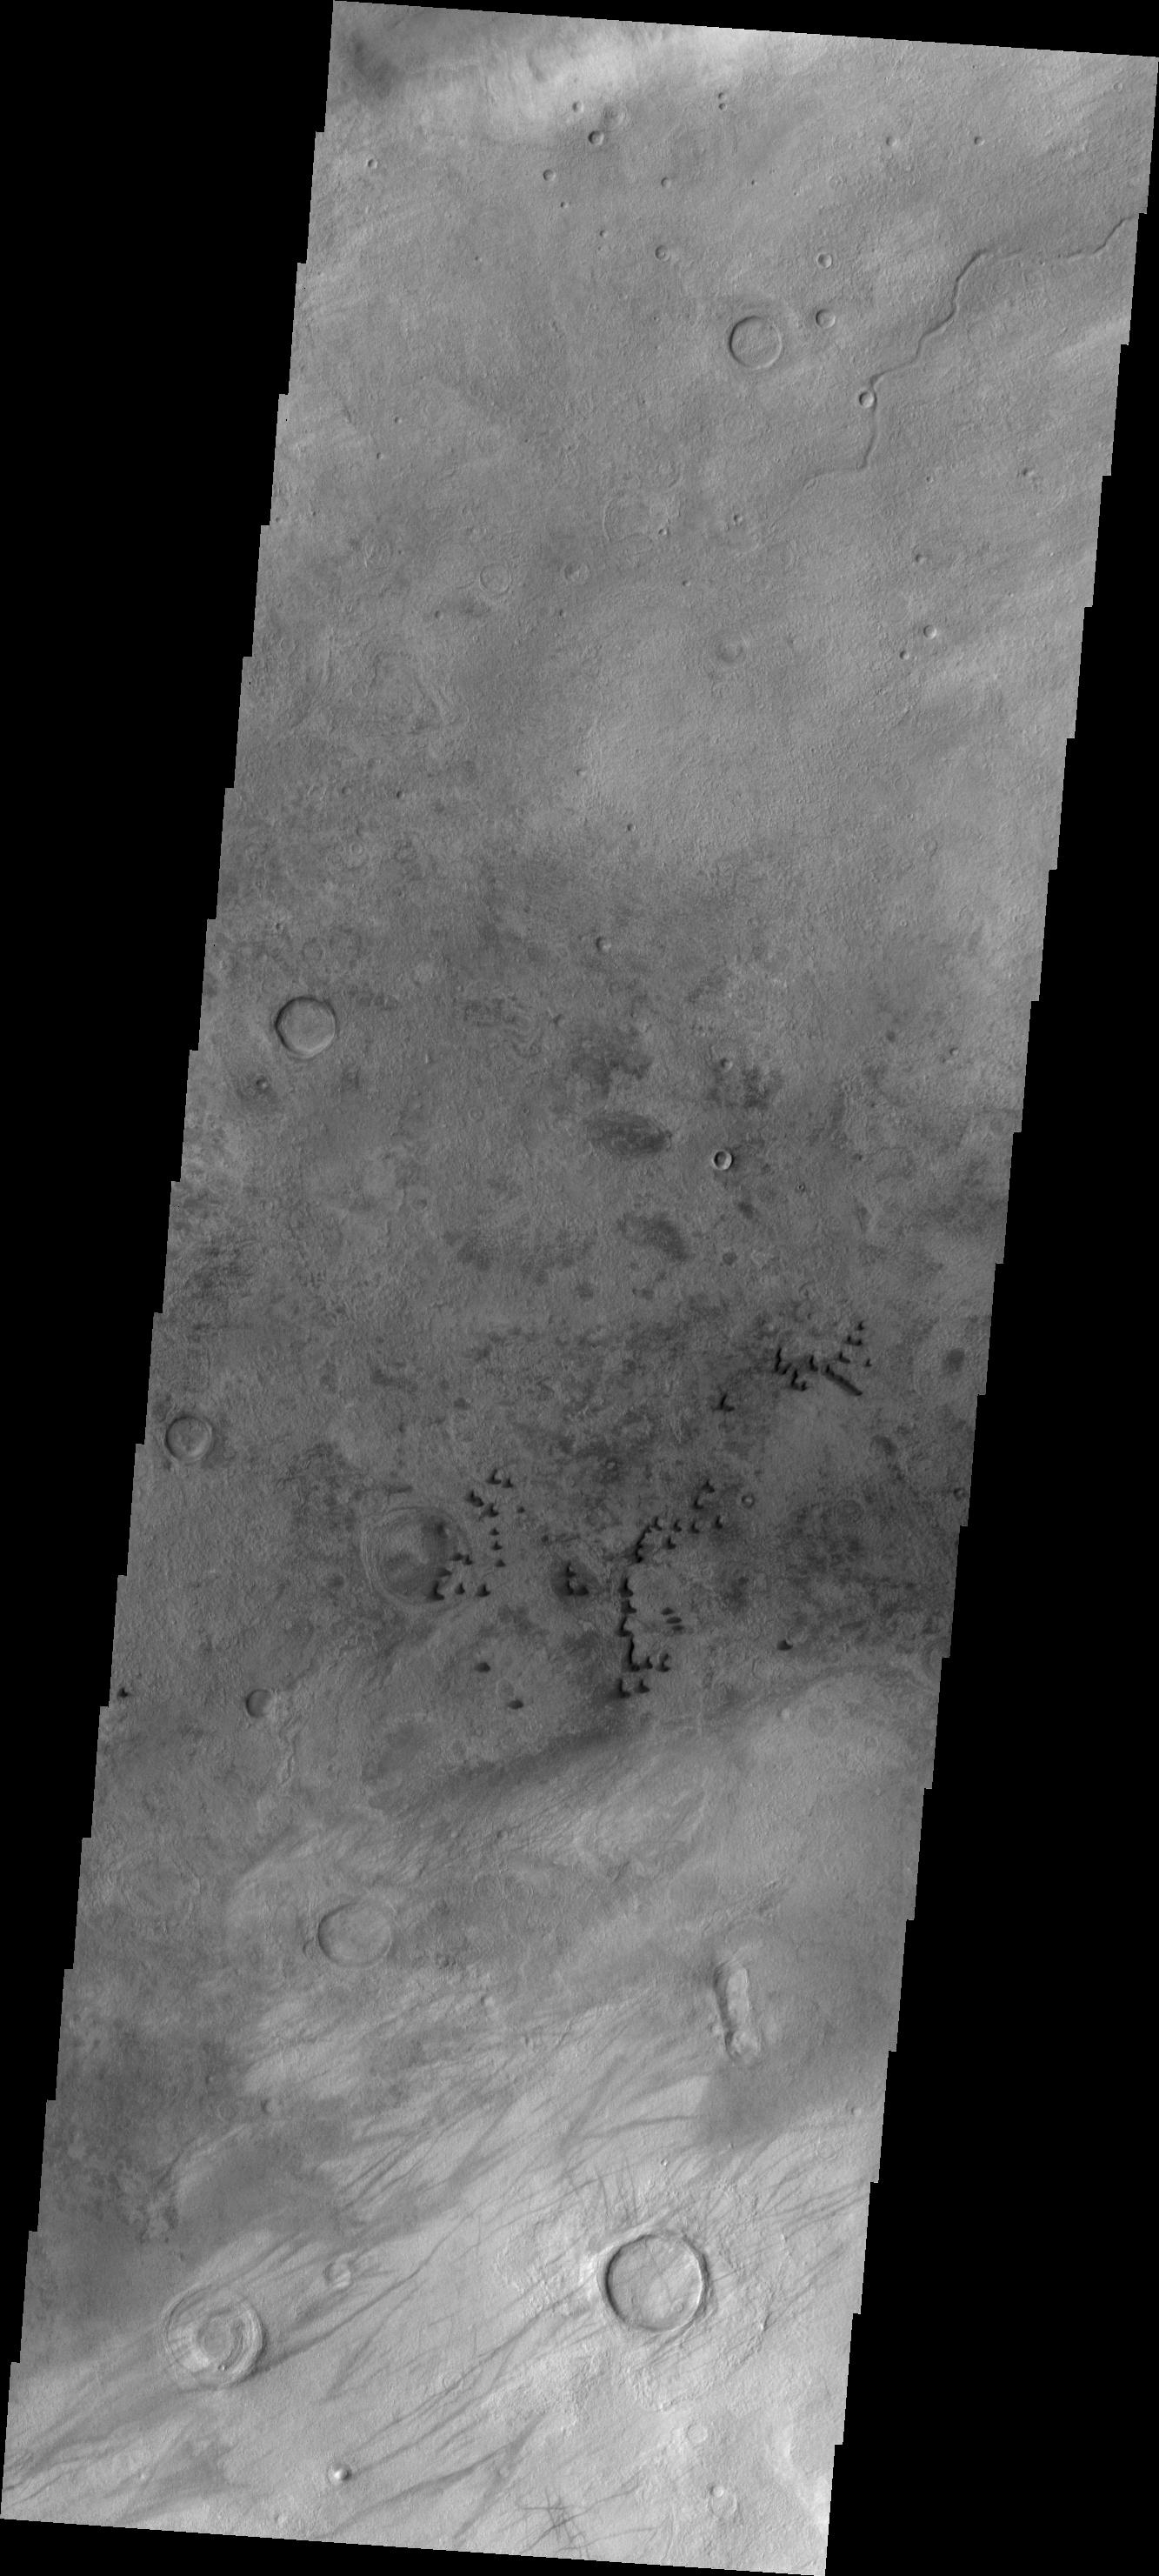

Dunes

These individual, dark dunes are located on the plains to the west of Hellas Basin. Other wind derived features are visible at the bottom of the frame.

Image information: VIS instrument. Latitude -44.7N, Longitude 38.4E. 17 meter/pixel resolution.

Please see the THEMIS Data Citation Note for details on crediting THEMIS images.

Note: this THEMIS visual image has not been radiometrically nor geometrically calibrated for this preliminary release. An empirical correction has been performed to remove instrumental effects. A linear shift has been applied in the cross-track and down-track direction to approximate spacecraft and planetary motion. Fully calibrated and geometrically projected images will be released through the Planetary Data System in accordance with Project policies at a later time.

NASA’s Jet Propulsion Laboratory manages the 2001 Mars Odyssey mission for NASA’s Office of Space Science, Washington, D.C. The Thermal Emission Imaging System (THEMIS) was developed by Arizona State University, Tempe, in collaboration with Raytheon Santa Barbara Remote Sensing. The THEMIS investigation is led by Dr. Philip Christensen at Arizona State University. Lockheed Martin Astronautics, Denver, is the prime contractor for the Odyssey project, and developed and built the orbiter. Mission operations are conducted jointly from Lockheed Martin and from JPL, a division of the California Institute of Technology in Pasadena.

Credit: NASA/JPL/ASU